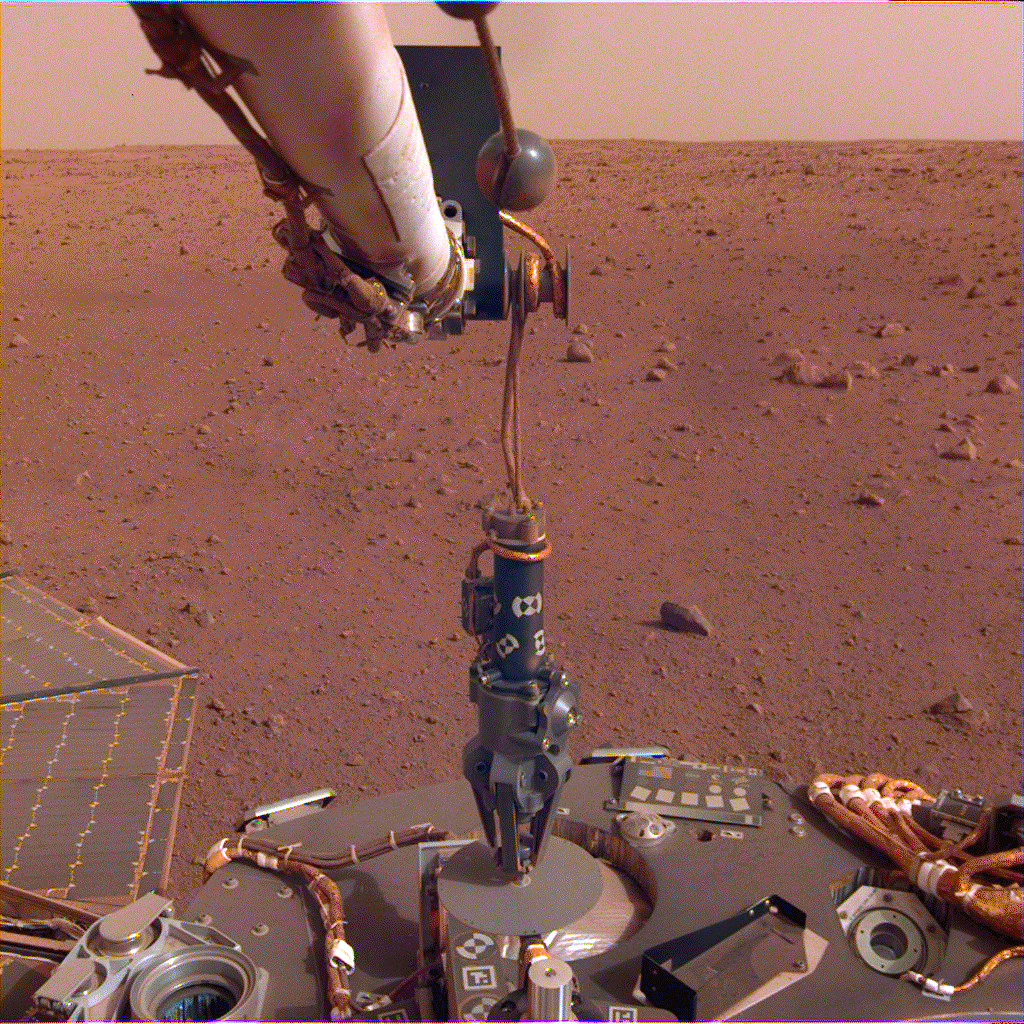

HP3 Deployed on Martian Surface

The robotic arm on NASA’s InSight lander deployed its Heat Flow and Physical Properties Package (HP3) instrument on the Martian surface on Feb. 12, 2019.

JPL manages InSight for NASA’s Science Mission Directorate. InSight is part of NASA’s Discovery Program, managed by the agency’s Marshall Space Flight Center in Huntsville, Alabama. Lockheed Martin Space in Denver built the InSight spacecraft, including its cruise stage and lander, and supports spacecraft operations for the mission.

A number of European partners, including France’s Centre National d’Études Spatiales (CNES) and the German Aerospace Center (DLR), are supporting the InSight mission. CNES and the Institut de Physique du Globe de Paris (IPGP) provided the Seismic Experiment for Interior Structure (SEIS) instrument, with significant contributions from the Max Planck Institute for Solar System Research (MPS) in Germany, the Swiss Institute of Technology (ETH) in Switzerland, Imperial College and Oxford University in the United Kingdom, and JPL. DLR provided the Heat Flow and Physical Properties Package (HP3) instrument, with significant contributions from the Space Research Center (CBK) of the Polish Academy of Sciences and Astronika in Poland. Spain’s Centro de Astrobiología (CAB) supplied the wind sensors.

Credit: NASA/JPL-Caltech